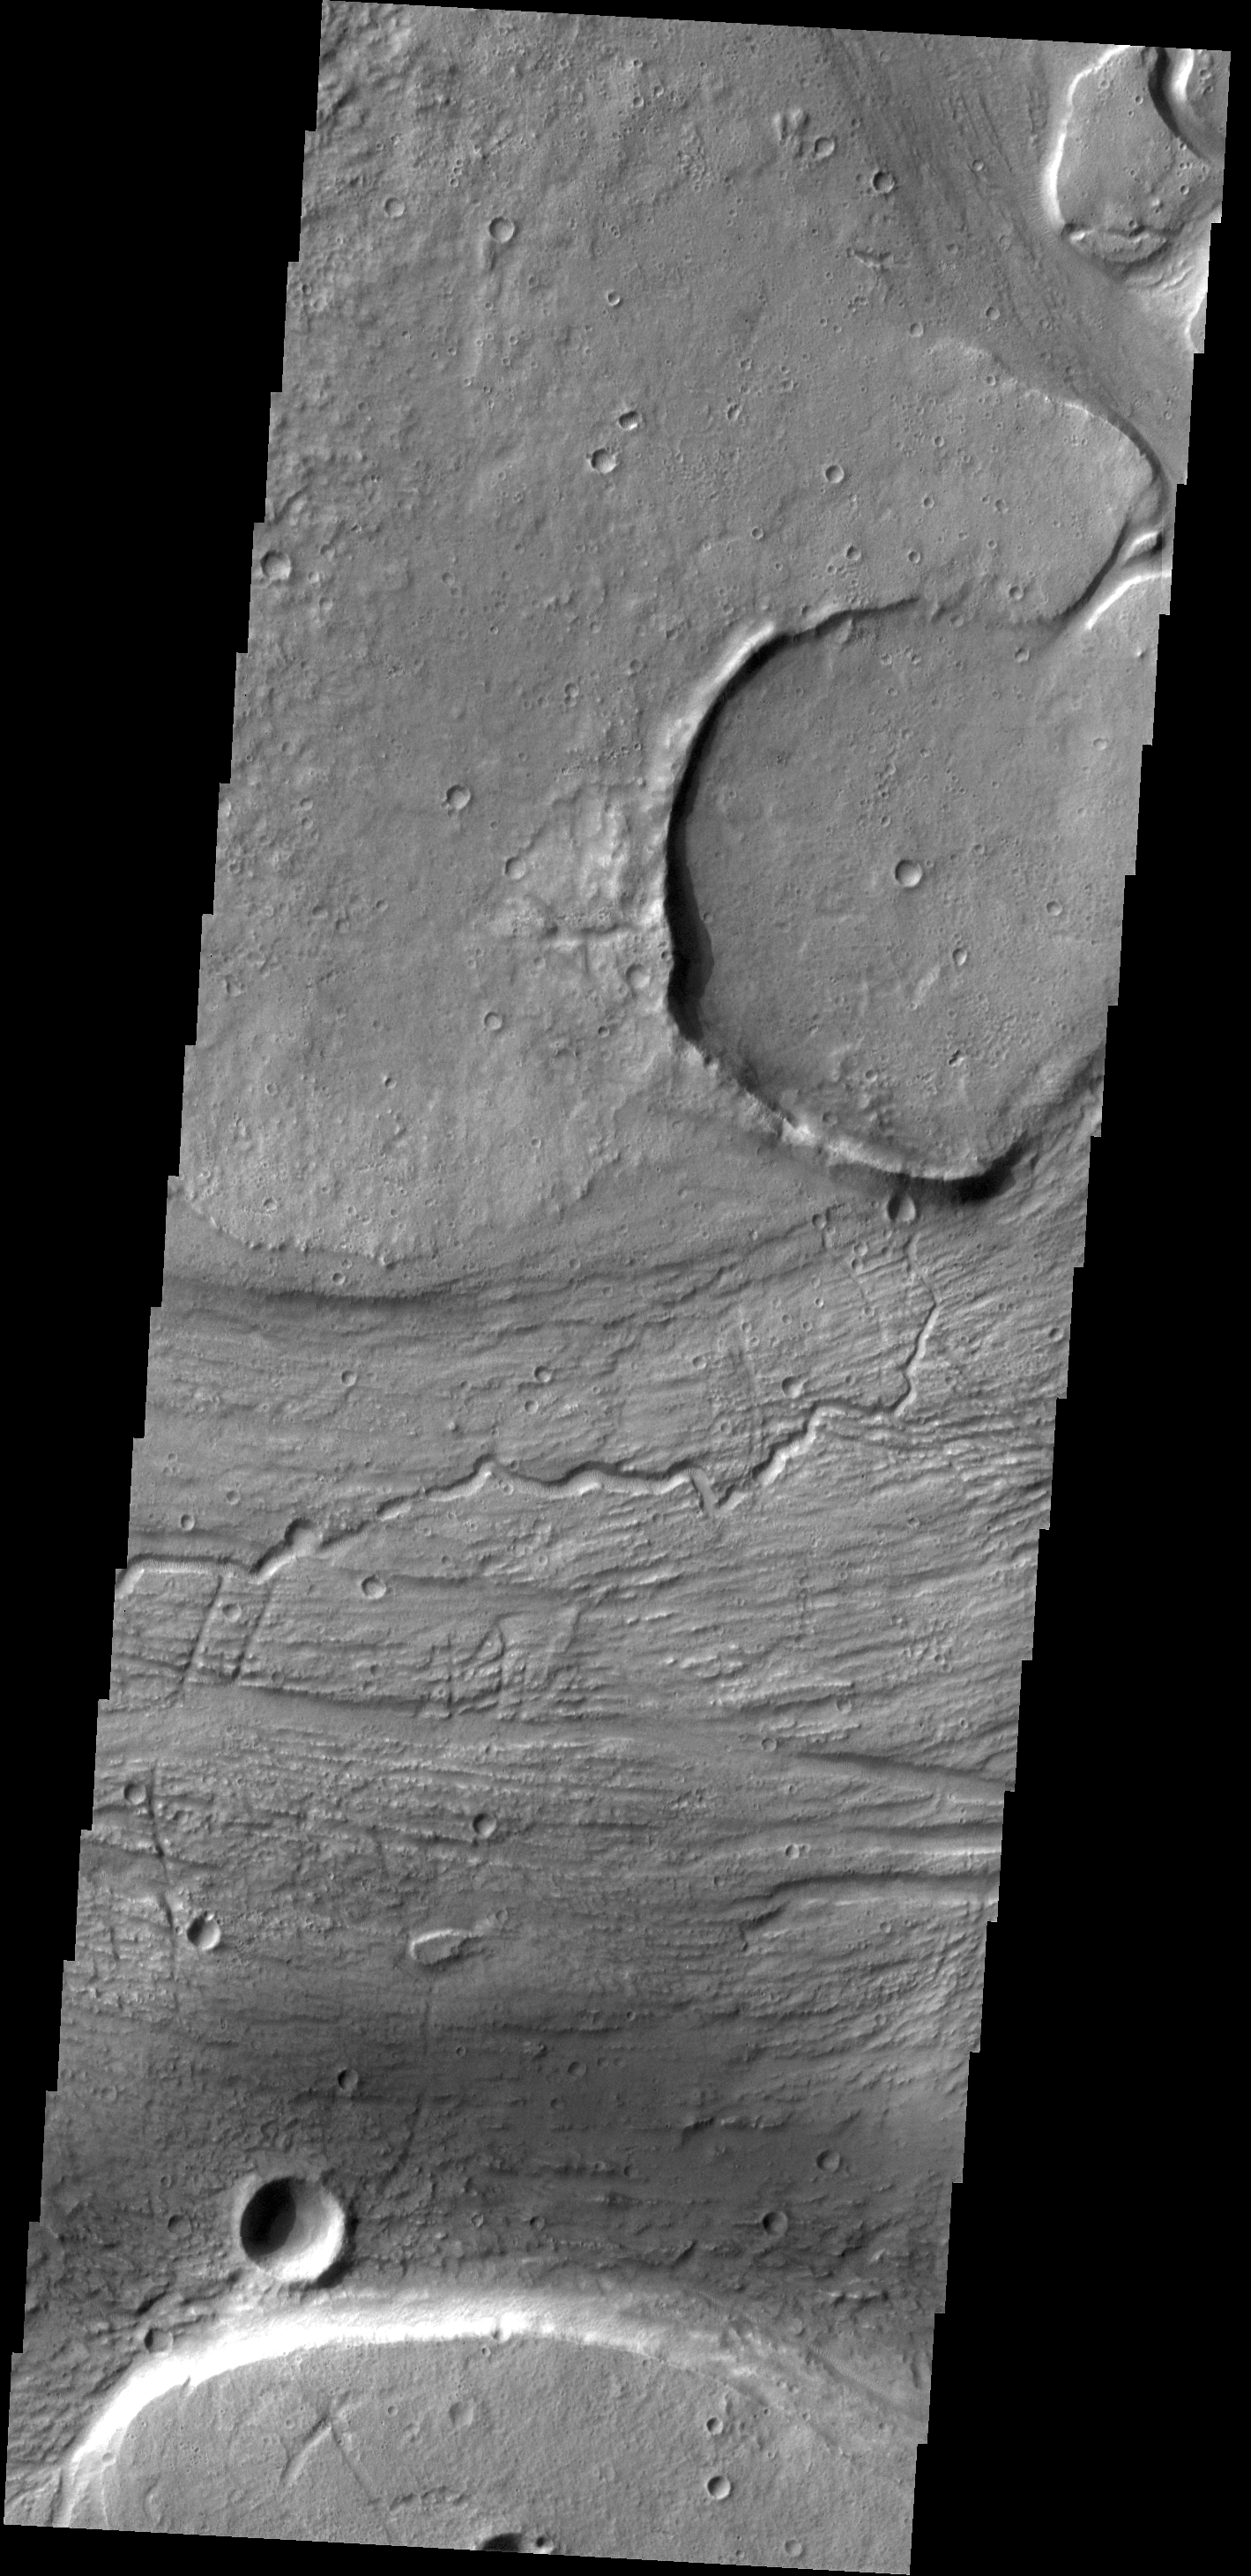

Kasei Valles

The channels, both large and small, in this image captured by NASA’s 2001 Mars Odyssey spacecraft are part of Kasei Valles near its terminus in Chryse Planitia.

Credit: NASA/JPL-Caltech/ASU